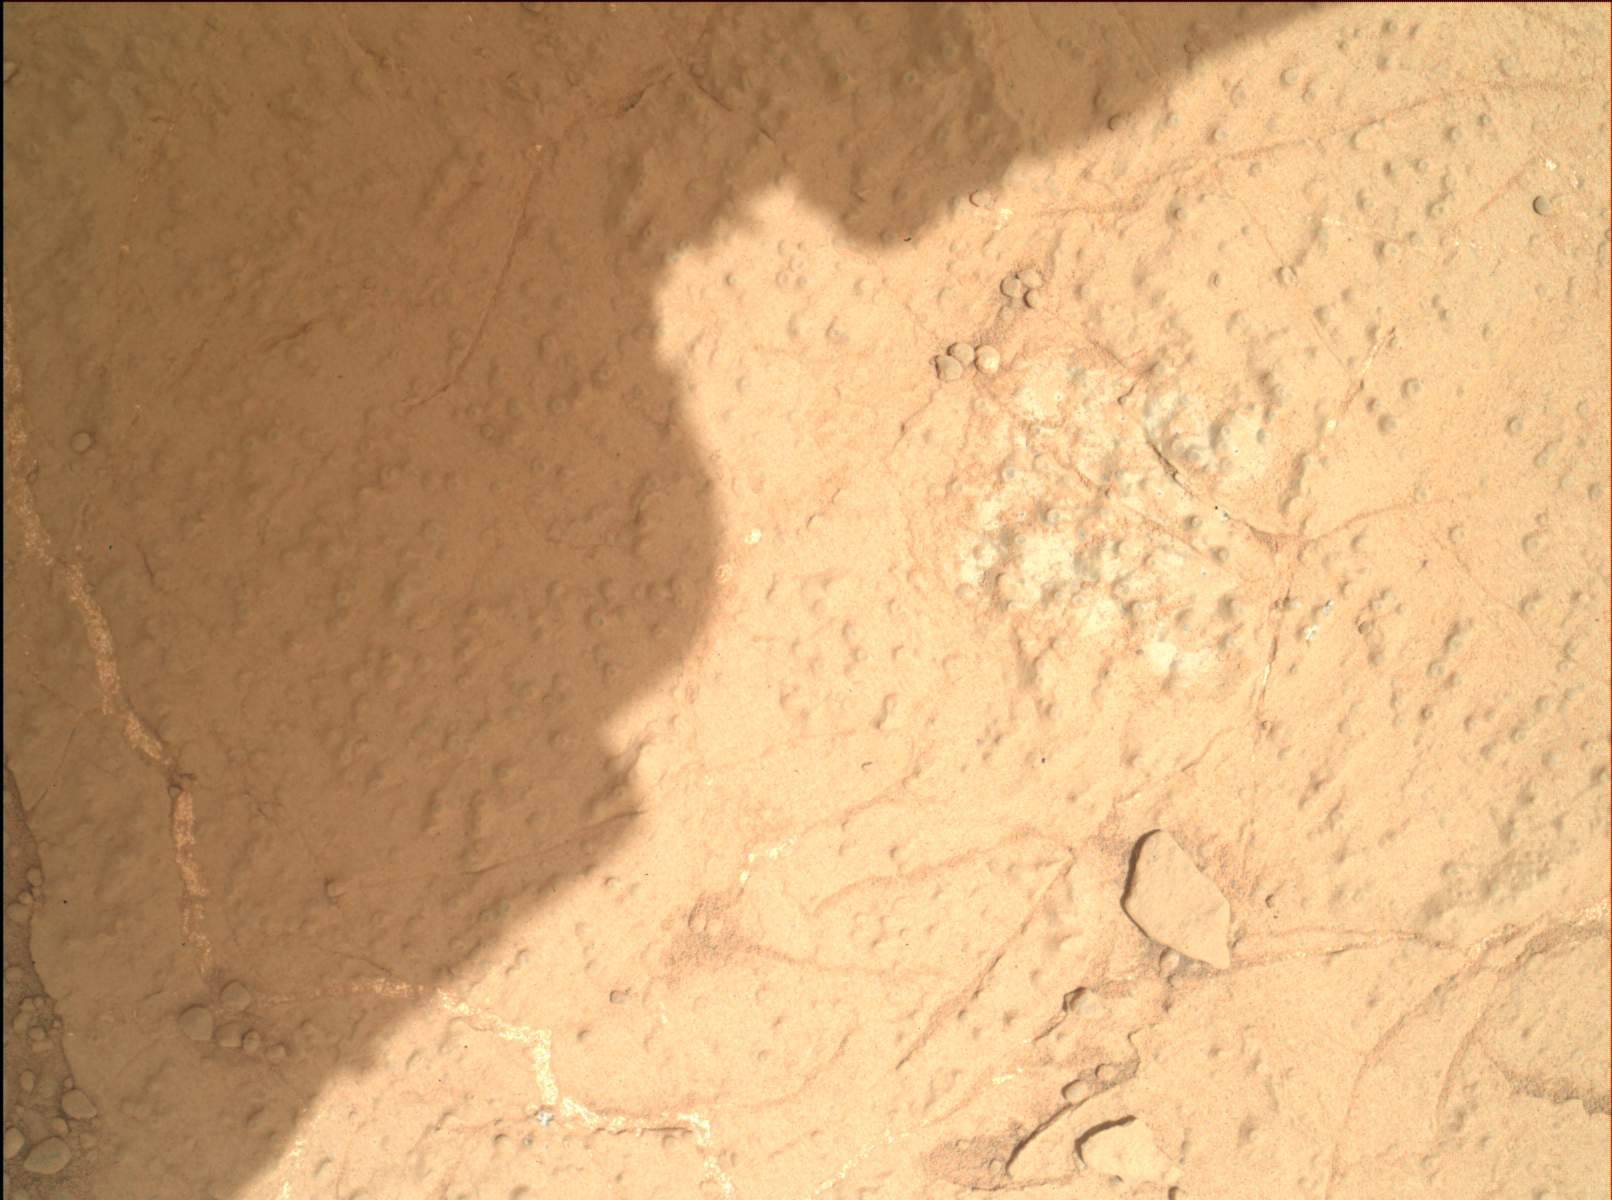

Checking Contact Points for Curiosity’s Drill

Annotated Image

This image demonstrates how engineers place the drill carried by NASA’s Mars rover Curiosity onto rock targets. They first set down the drill’s two stabilizing prongs near the target, as shown by the dashed line. From there, they assess the placement of the prongs in relation to the target to determine the correct, final placement of the drill. This approach allows for higher accuracy, both to hit the target and avoid placing a prong on unstable areas or pebbles.

This image of the “Cumberland” drill target was taken by the Mars Hand Lens Imager (MAHLI) on the 279th Martian day, or sol, of the mission (May 19, 2013), from a distance of 9.8 inches (25 centimeters).

Malin Space Science Systems, San Diego, developed, built and operates MAHLI. NASA’s Jet Propulsion Laboratory, Pasadena, Calif., manages the Mars Science Laboratory Project and the mission’s Curiosity rover for NASA’s Science Mission Directorate in Washington. The rover was designed and assembled at JPL, a division of the California Institute of Technology in Pasadena.

Credit: NASA/JPL-Caltech/MSSS